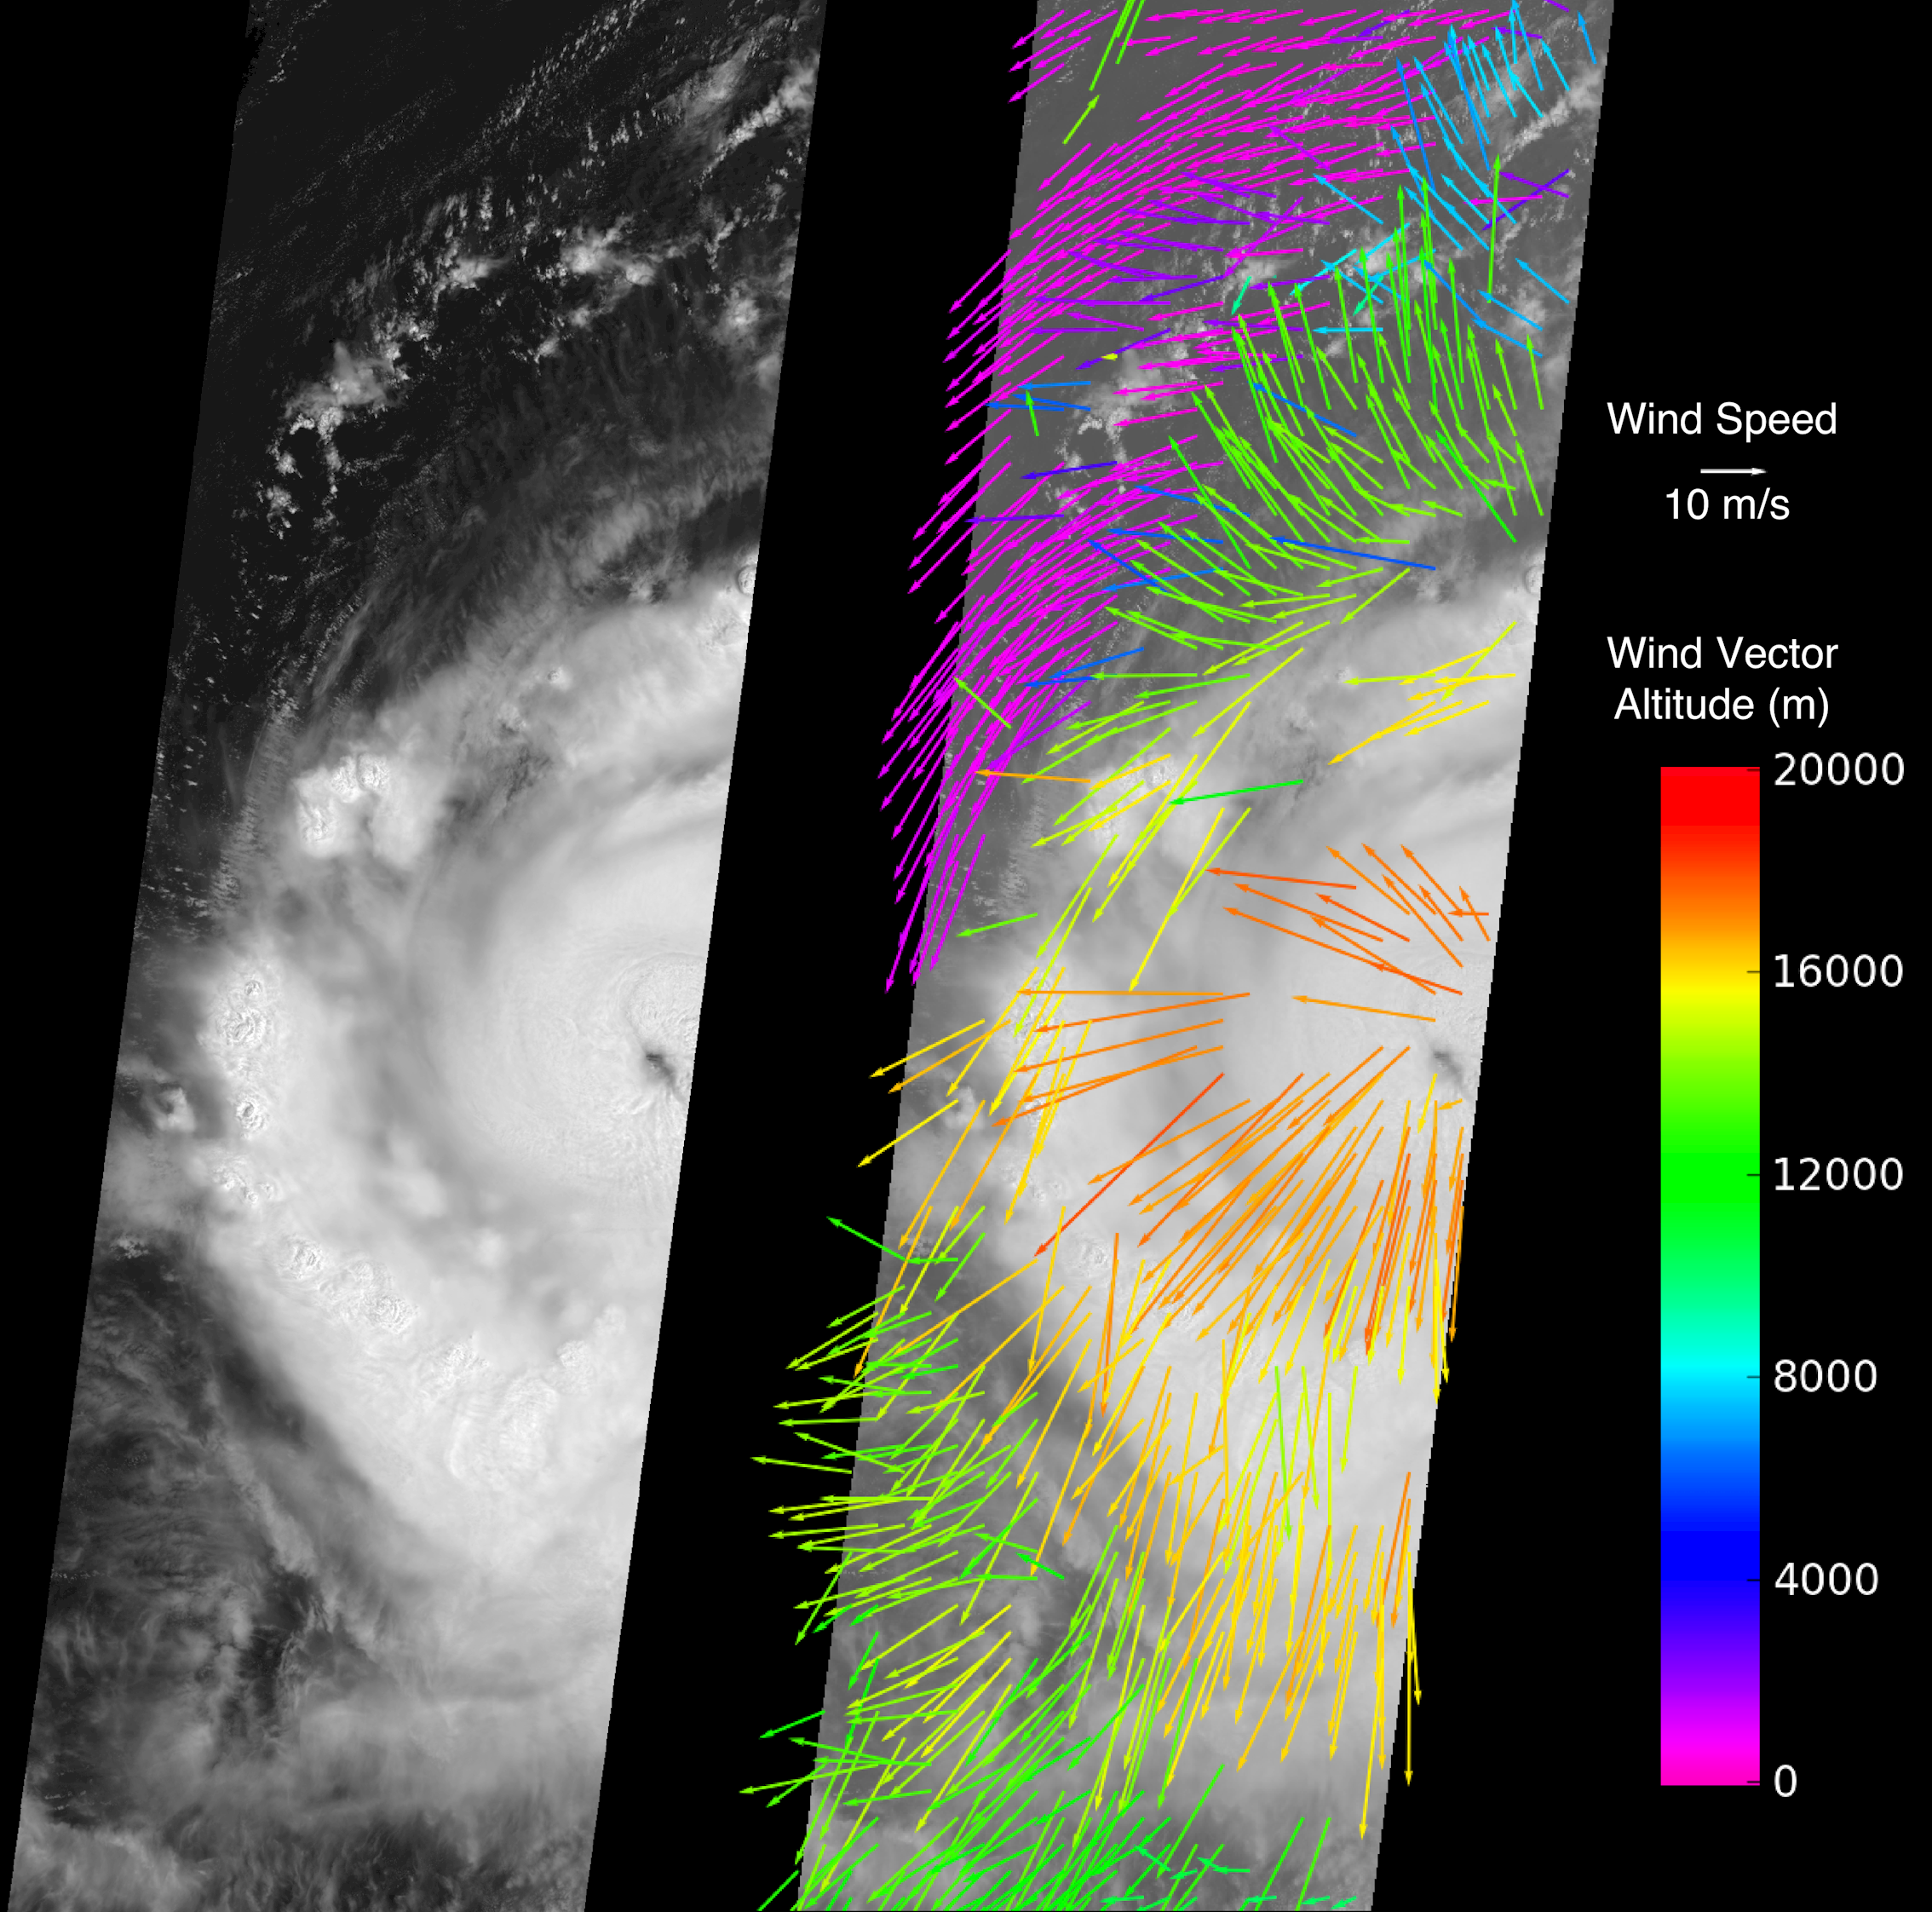

Hurricane Earl Multi-level Winds

The Multi-angle Imaging SpectroRadiometer (MISR) instrument on NASA’s Terra spacecraft captured this image of Hurricane Earl at 15:00 UTC on Aug. 30, 2010. At this time, Hurricane Earl was a Category 3 storm on the Saffir-Simpson scale. The image (left panel) extends approximately 1,110 kilometers (690 miles) in the north-south direction and 380 kilometers (236 miles) in the east-west direction. The hurricane’s eye is just visible on the right edge of the MISR image swath.

Winds at various altitudes were obtained by processing the data from five of MISR’s nine cameras to produce the display shown on the right. The lengths of the arrows indicate the wind speeds and their orientation shows wind direction. The altitude of a given wind vector is shown in color. Low clouds, less than 4 kilometers (2.5 miles) in altitude (shown in purple), follow the cyclonic (counter-clockwise) flow of air into the hurricane. This warm, moist air is the power source for the hurricane. Mid- and high-level clouds (green and yellow-orange, respectively) move in an anti-cyclonic (clockwise) direction as they flow out from the top of the storm. The very highest clouds with altitudes around 17 kilometers (10.6 miles) are flowing directly away from the eye of the hurricane.

These data were acquired during Terra orbit 56914.

MISR was built and is managed by NASA’s Jet Propulsion Laboratory, Pasadena, Calif., for NASA’s Science Mission Directorate, Washington, D.C. Terra is managed by NASA’s Goddard Space Flight Center, Greenbelt, Md.

Credit: NASA/GSFC/LaRC/JPL, MISR Team